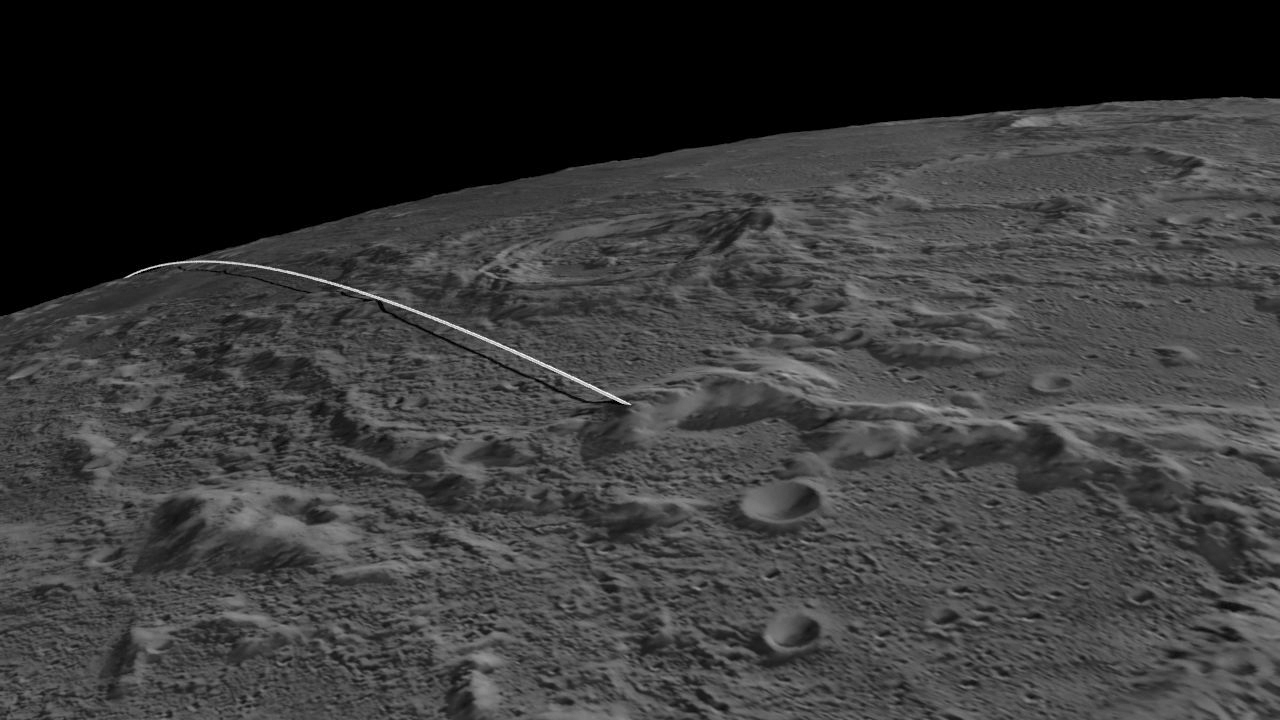

Last Flight for GRAIL’s Twin Spacecraft

This still image and animation show the final flight path for NASA’s twin Gravity Recovery and Interior Laboratory (GRAIL) mission spacecraft, which will impact the moon on Dec. 17, 2012, around 2:28 p.m. PST. Their successful prime and extended science missions now completed, the twin GRAIL spacecraft Ebb and Flow are being sent purposefully into the moon because their low orbit and fuel state precludes further scientific operations.

The animations were created from data obtained by NASA’s Lunar Reconnaissance Orbiter.

NASA’s Jet Propulsion Laboratory in Pasadena, Calif., manages the GRAIL mission for NASA’s Science Mission Directorate in Washington. The Massachusetts Institute of Technology, Cambridge, is home to the mission’s principal investigator, Maria Zuber. GRAIL is part of the Discovery Program managed at NASA’s Marshall Space Flight Center in Huntsville, Ala. Lockheed Martin Space Systems in Denver built the spacecraft. The California Institute of Technology in Pasadena manages JPL for NASA.

Credit: NASA/JPL-Caltech/GSFC/ASU